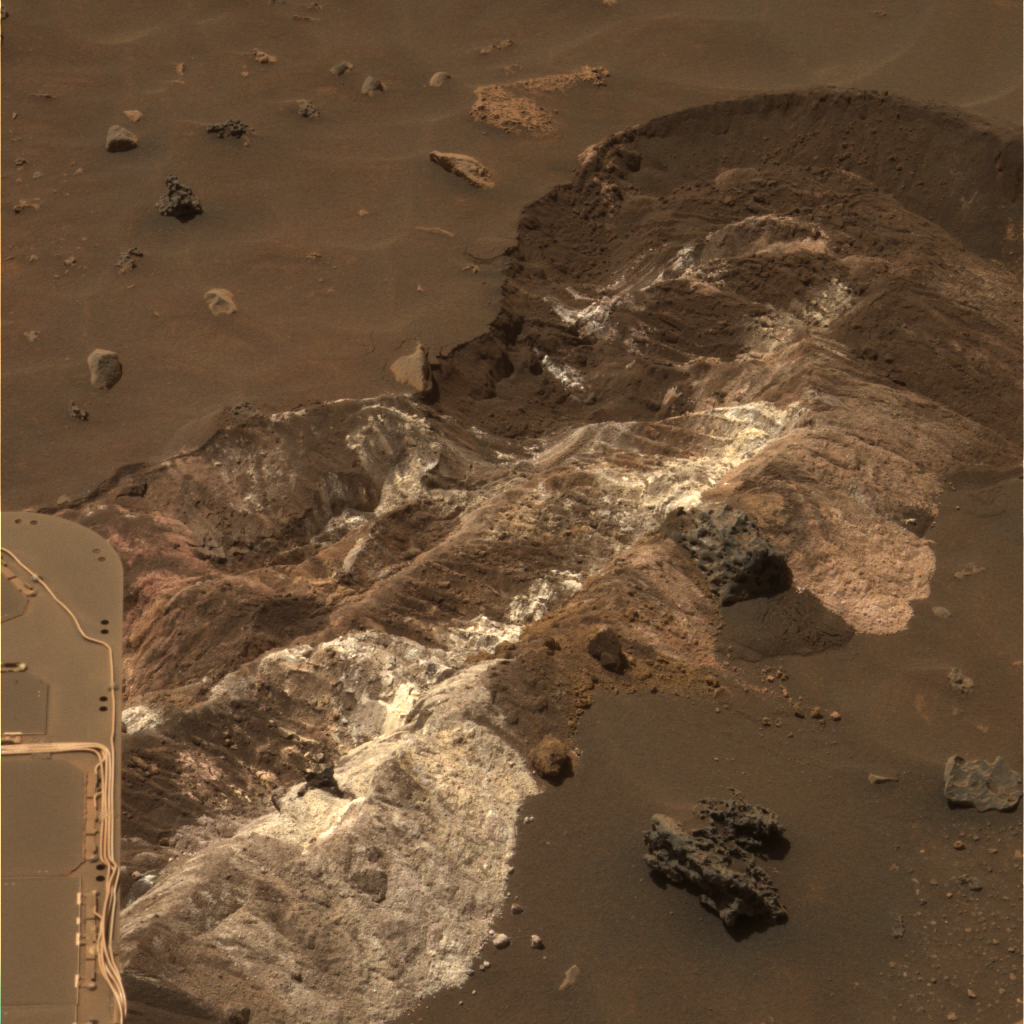

Salty Expression

NASA’s Mars Exploration Rover Spirit spent the Martin Luther King, Jr. holiday weekend analyzing a remarkable exposure of bright, loose material. Spirit discovered the material while driving toward “Home Plate” along the floor of the basin south of “Husband Hill” in Gusev Crater. These images from Spirit’s panoramic camera (Pancam) show some of the most colorful deposits yet photographed on the surface of Mars.

Spirit uncovered several types of materials distinctive in their color, physical properties and chemistry as a result of accidentally digging a trench 30 centimeters (11.8 inches) wide during a turn at the end of a drive. The white material in this image is brighter than any seen previously by the rover. It has a powdery and cloddy texture and exhibits a high abundance of salts. The materials appear similar in some ways to bright soil deposits seen back at the “Paso Robles” site that Spirit encountered on the rover’s Martian day, or sol, 431 (March 20, 2005) while climbing the northern flank of “Husband Hill.”

Spirit analyzed the bright, yellowish exposures in the lower left part of the frame using instruments on the rover’s robotic arm. Scientists hypothesized and then confirmed that these materials have a salty chemistry dominated by iron-bearing sulfates. These salts may record the past presence of water, as they are most easily mobilized and concentrated in liquid solution. Spirit also examined the unusual, pitted rock about 10 centimeters (4 inches) wide in the lower center of the frame. Scientists continue to study the origin of these rocks and soils and the role that water has played in their formation.

This view is an approximately true-color composite combining images taken with the Pancam’s 600-nanometer, 530-nanometer and 480-nanometer filters on Jan. 12, 2006, the rover’s 721st sol on Mars. The view in figure 1 is a false-color composite combining images taken with the Pancam’s 750-nanometer, 530-nanometer and 430-nanometer filters on the same day.

Credit: NASA/JPL/Cornell